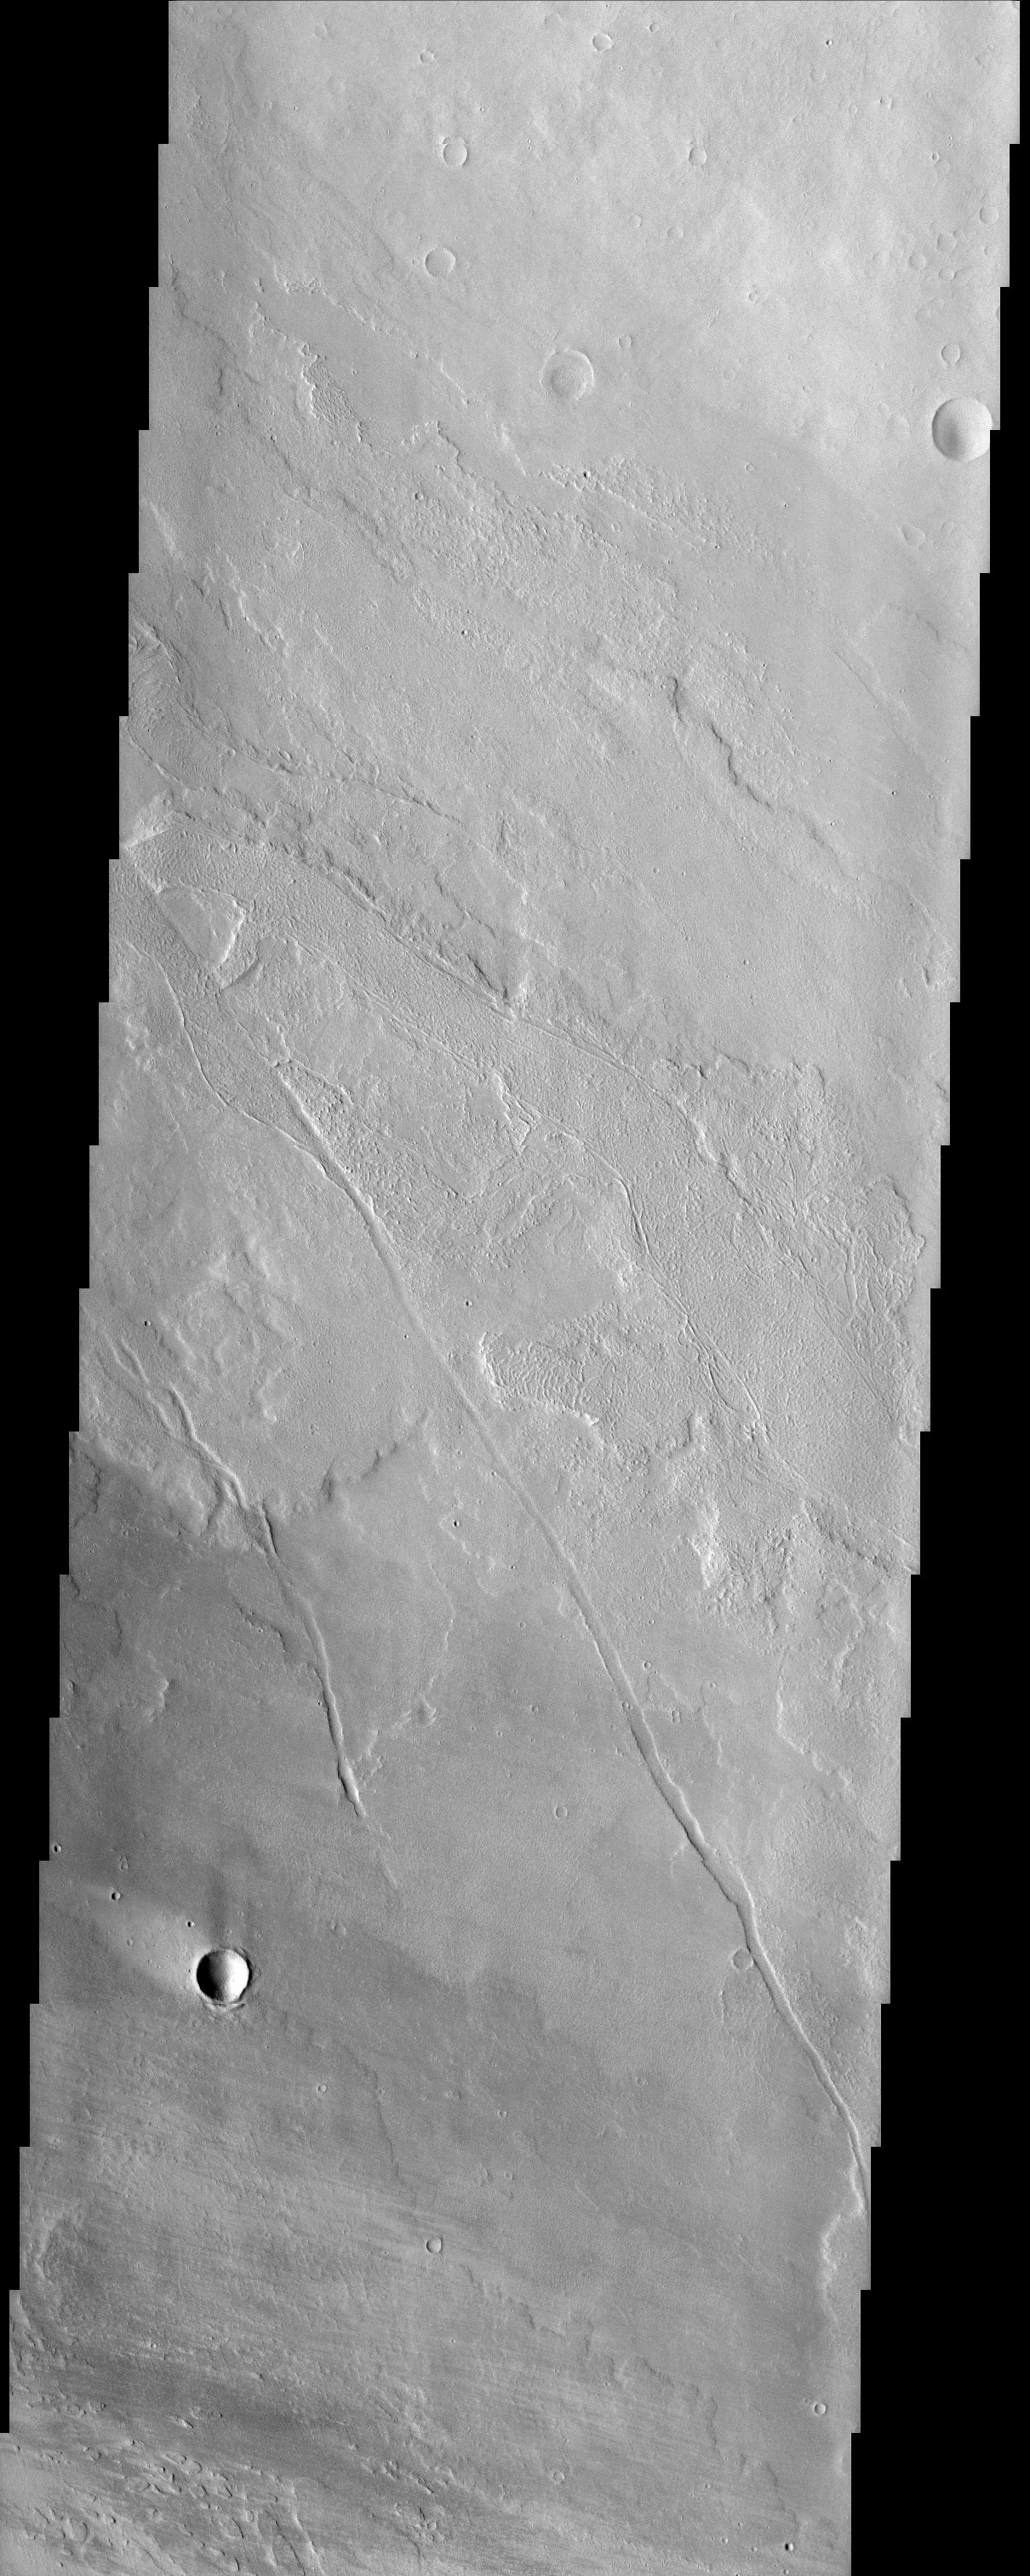

Lava Flows around Olympus Mons

At first glance, this image of lava flows around the large scarp of Olympus Mons shows little contrast in surface materials due to dust cover, but a closer look reveals textures characteristic of the variable surface roughness associated with different lava flows in this region. The lobate edges of the flows are distinctive, and permit the discrimination of many overlapping individual flows. On small scales, the surfaces of some flows look wrinkly and ropy, indicating a relatively fluid type of lava flow referred to as pahoehoe. Other surfaces appear more rough and broken, and might be referred to as a’a flows, which have higher viscosities and effusion rates compared to pahoehoe flows. The surface textures of lava flows can thus sometimes be used for comparative purposes to infer lava viscosity and effusion rates. There is also a bright streak in the wind shadow of the impact crater in the lower left of the image where dust that settles onto the surface is not easily scoured away.

Note: this THEMIS visual image has not been radiometrically nor geometrically calibrated for this preliminary release. An empirical correction has been performed to remove instrumental effects. A linear shift has been applied in the cross-track and down-track direction to approximate spacecraft and planetary motion. Fully calibrated and geometrically projected images will be released through the Planetary Data System in accordance with Project policies at a later time.

NASA’s Jet Propulsion Laboratory manages the 2001 Mars Odyssey mission for NASA’s Office of Space Science, Washington, D.C. The Thermal Emission Imaging System (THEMIS) was developed by Arizona State University, Tempe, in collaboration with Raytheon Santa Barbara Remote Sensing. The THEMIS investigation is led by Dr. Philip Christensen at Arizona State University. Lockheed Martin Astronautics, Denver, is the prime contractor for the Odyssey project, and developed and built the orbiter. Mission operations are conducted jointly from Lockheed Martin and from JPL, a division of the California Institute of Technology in Pasadena.

Credit: NASA/JPL/Arizona State University